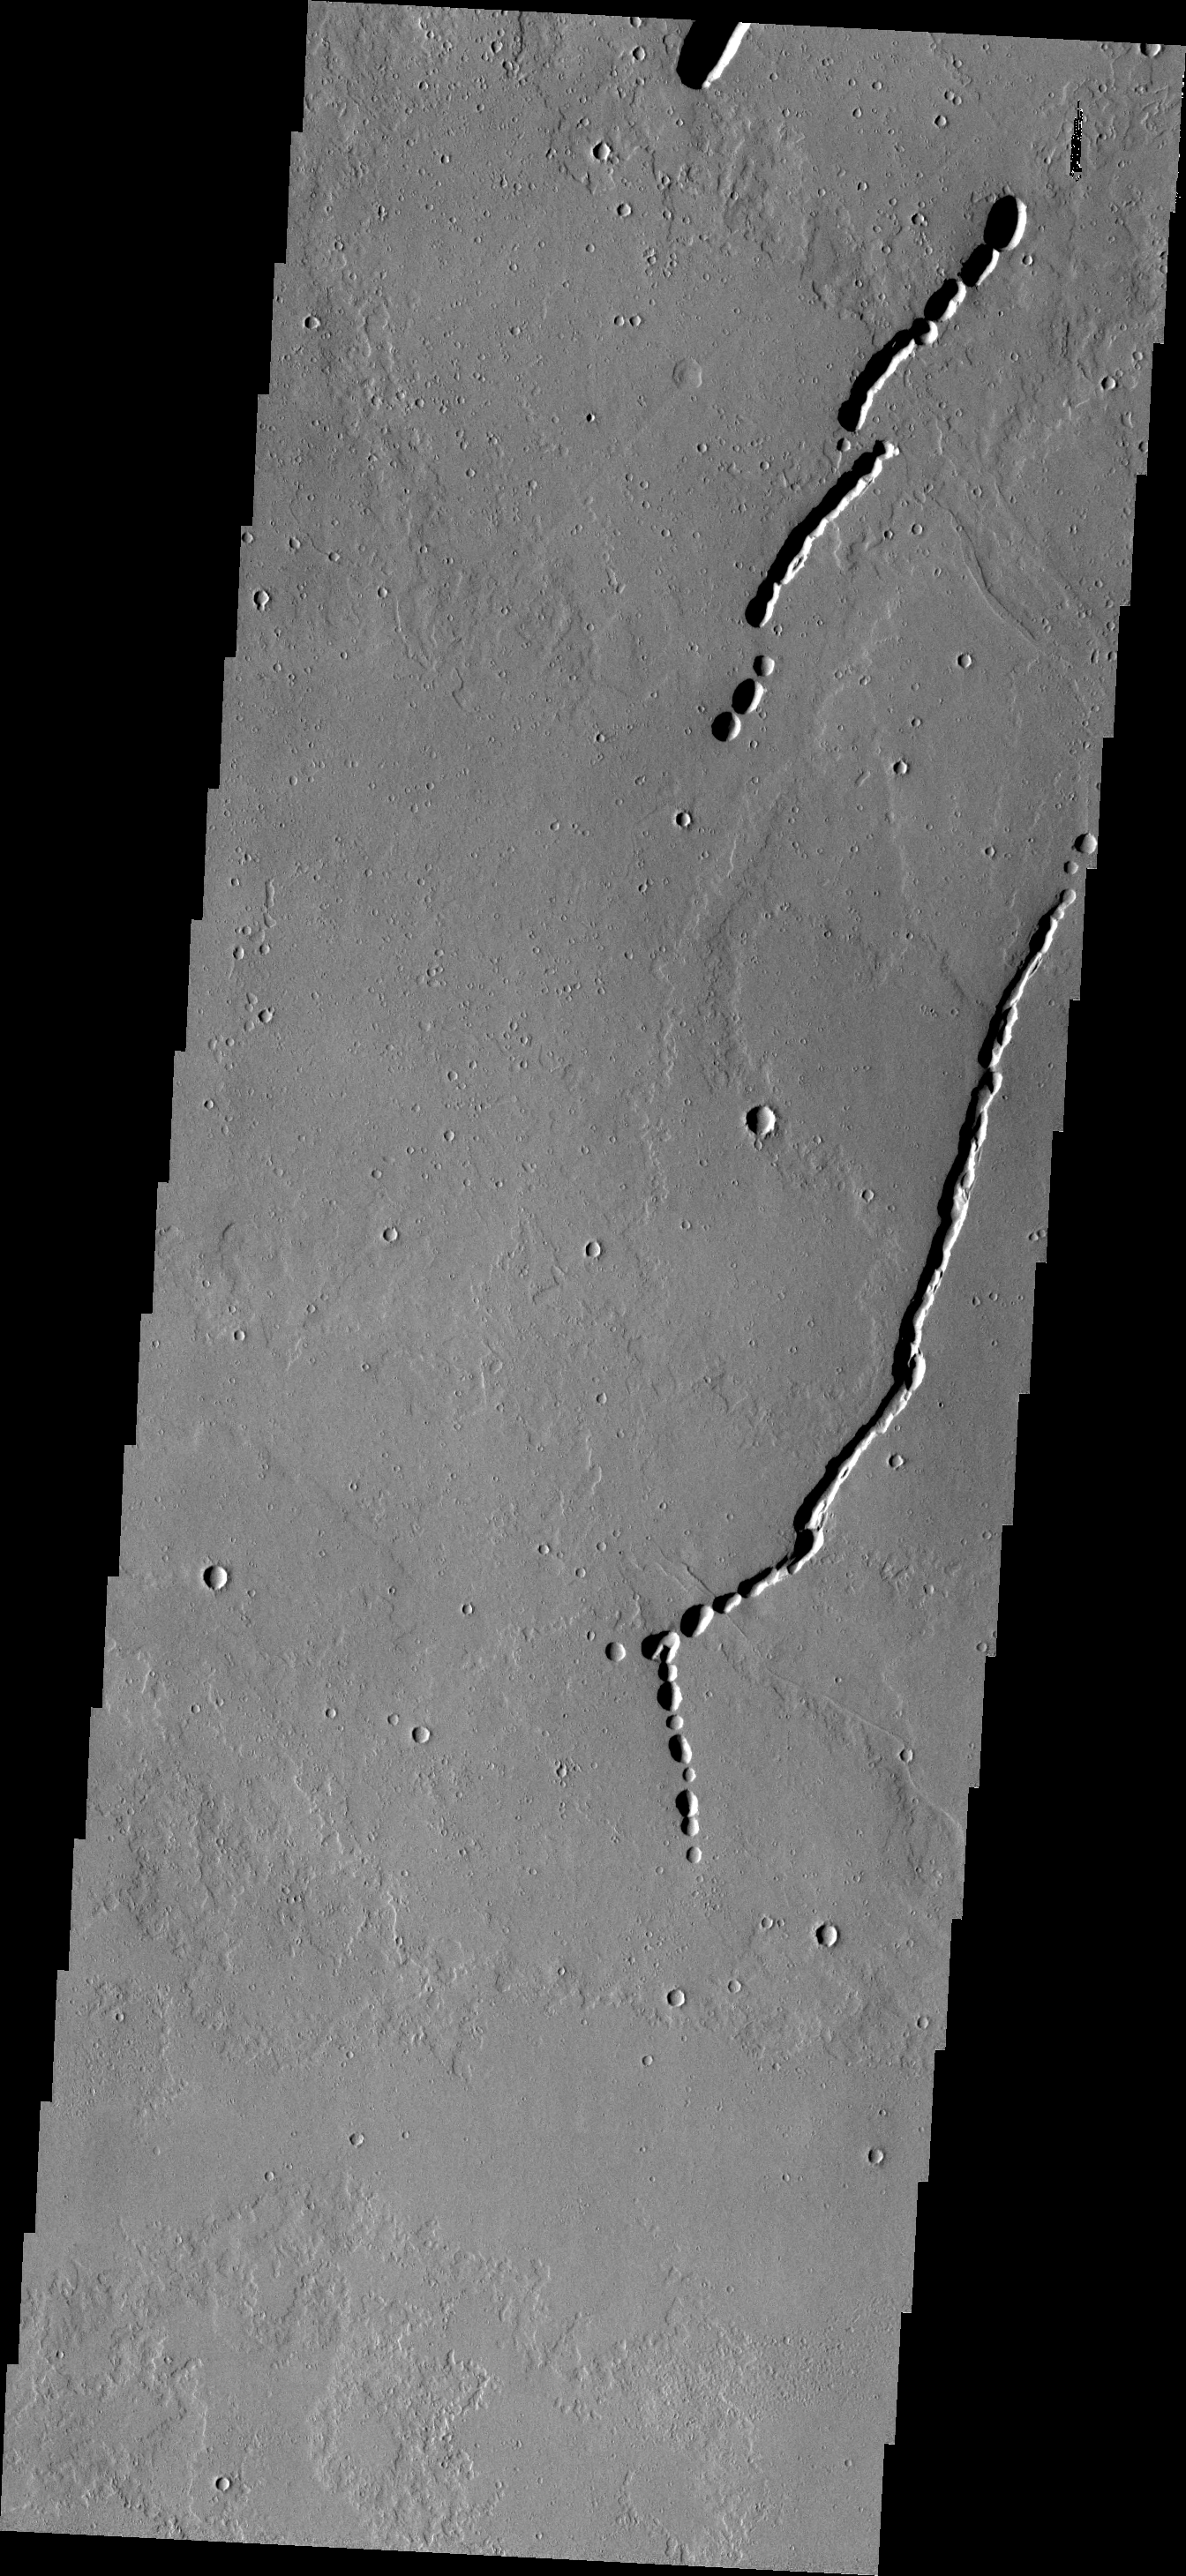

Collapse Features

The connected oval depressions are locations where the surface has collapsed into voids in the underlying lava flow. This image is located in the Tharsis region north of Ascraeus Mons.

Image information: VIS instrument. Latitude 20.1N, Longitude 253.9E. 18 meter/pixel resolution.

Please see the THEMIS Data Citation Note for details on crediting THEMIS images.

Note: this THEMIS visual image has not been radiometrically nor geometrically calibrated for this preliminary release. An empirical correction has been performed to remove instrumental effects. A linear shift has been applied in the cross-track and down-track direction to approximate spacecraft and planetary motion. Fully calibrated and geometrically projected images will be released through the Planetary Data System in accordance with Project policies at a later time.

NASA’s Jet Propulsion Laboratory manages the 2001 Mars Odyssey mission for NASA’s Office of Space Science, Washington, D.C. The Thermal Emission Imaging System (THEMIS) was developed by Arizona State University, Tempe, in collaboration with Raytheon Santa Barbara Remote Sensing. The THEMIS investigation is led by Dr. Philip Christensen at Arizona State University. Lockheed Martin Astronautics, Denver, is the prime contractor for the Odyssey project, and developed and built the orbiter. Mission operations are conducted jointly from Lockheed Martin and from JPL, a division of the California Institute of Technology in Pasadena.

Credit: NASA/JPL/ASU